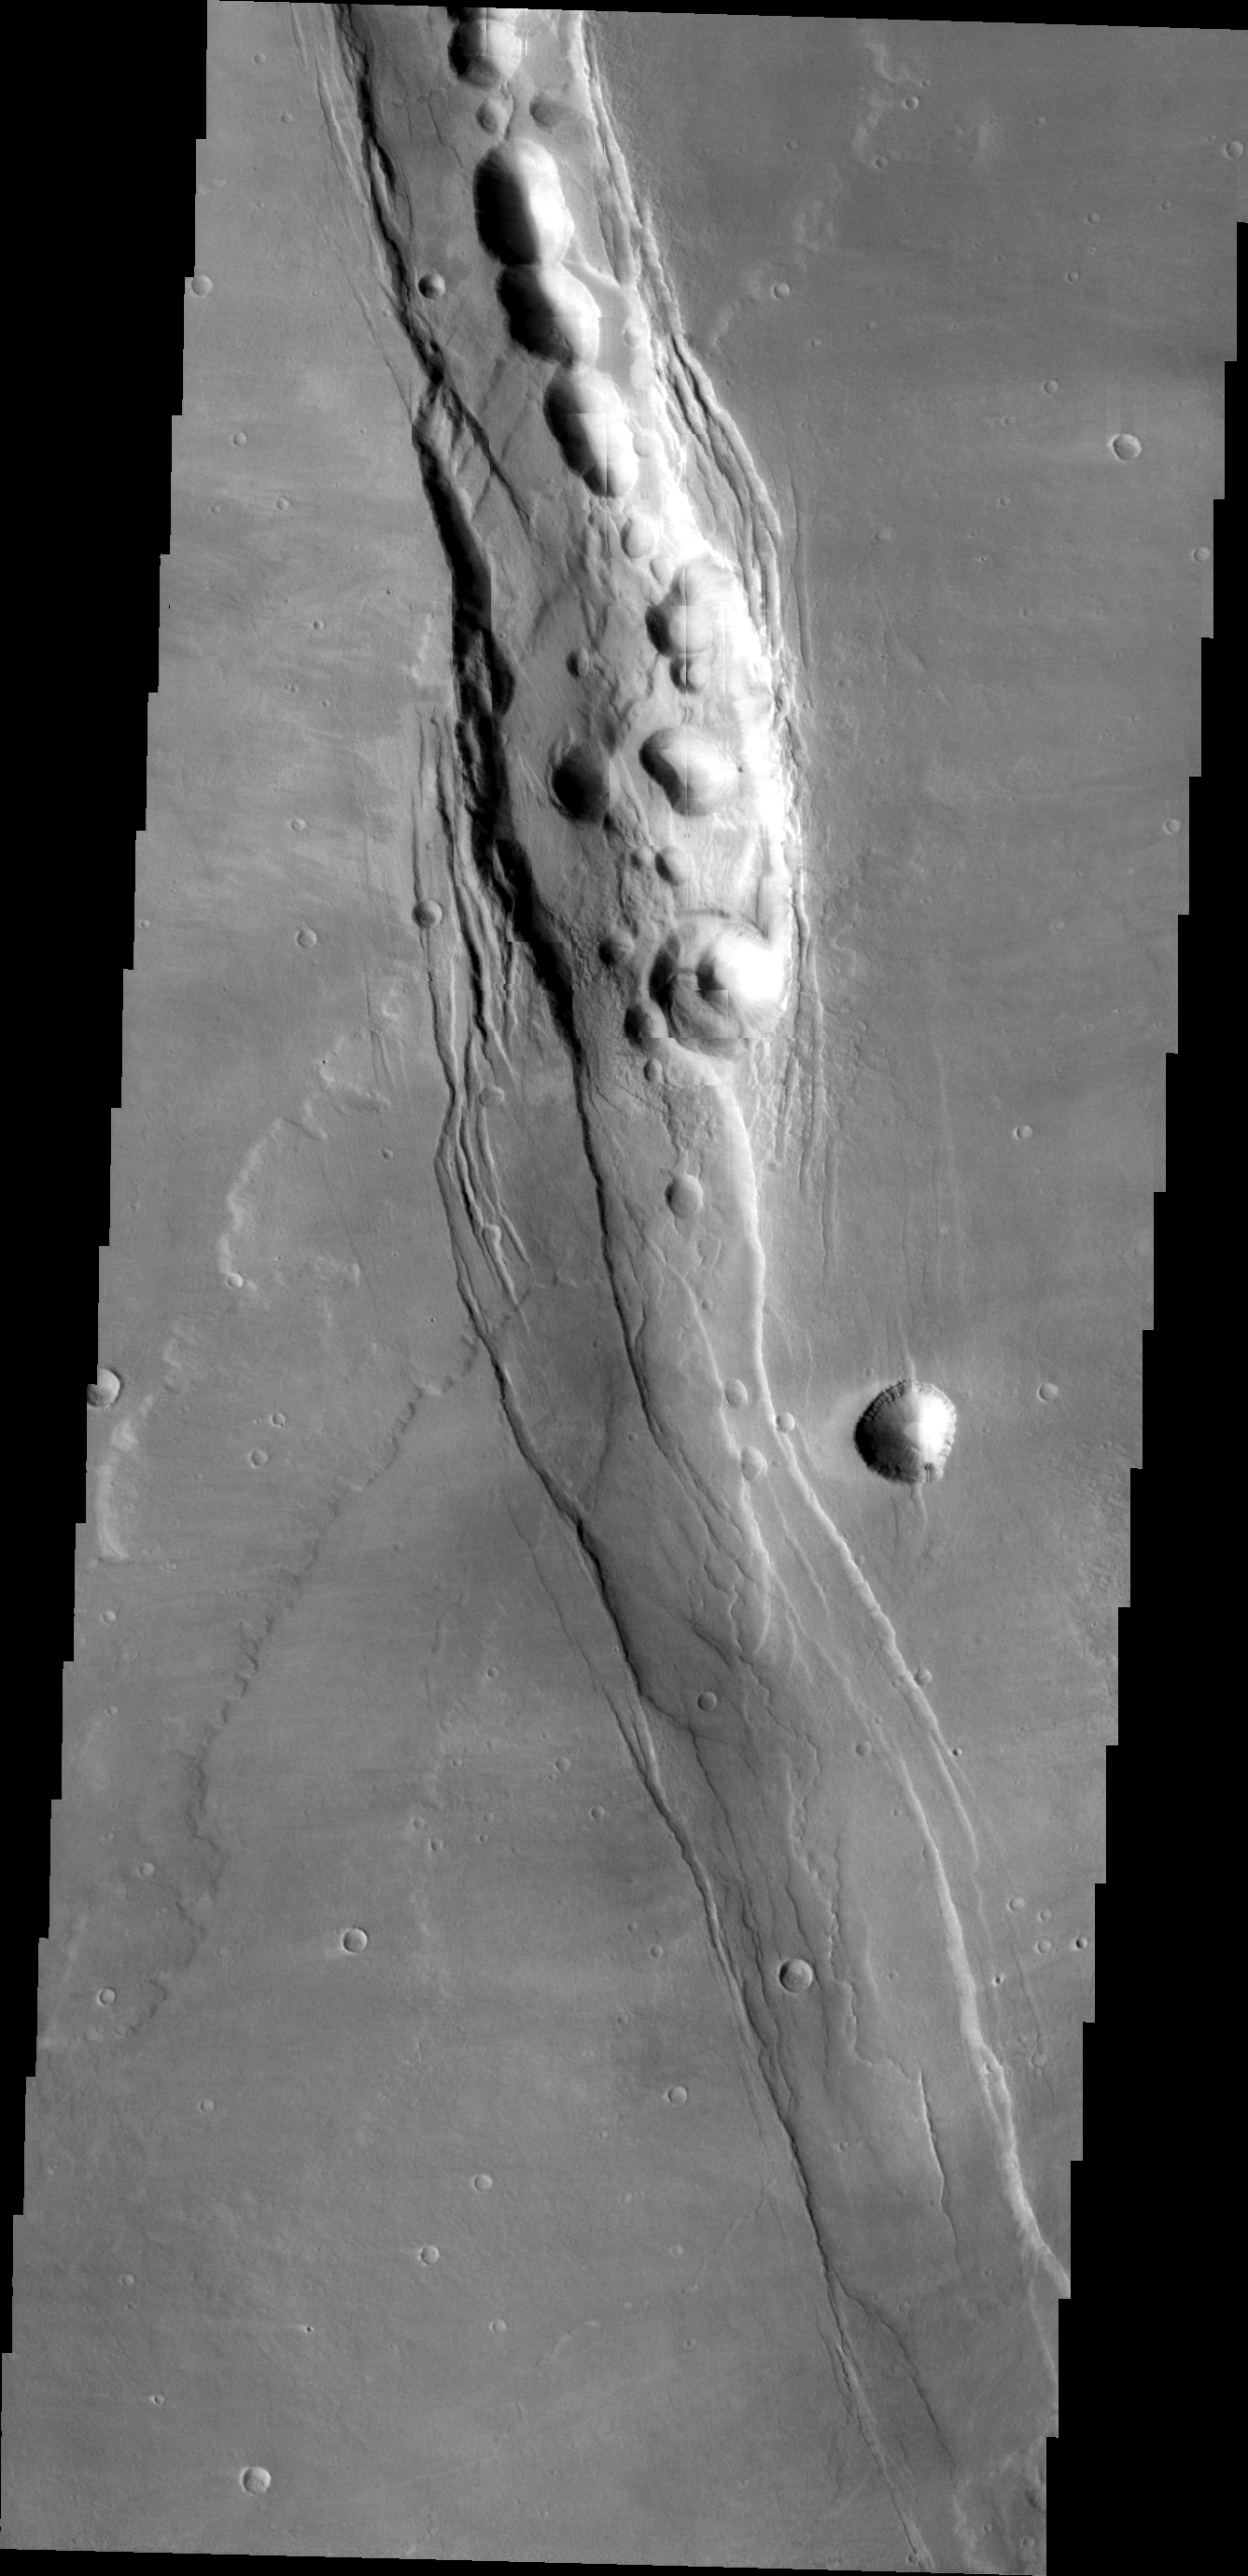

Alba Mons

This VIS image of the southwestern flank of Alba Mons shows lava flows and collapse features.

Image information: VIS instrument. Latitude 35.6N, Longitude 241.8E. 22 meter/pixel resolution.

Please see the THEMIS Data Citation Note for details on crediting THEMIS images.

Note: this THEMIS visual image has not been radiometrically nor geometrically calibrated for this preliminary release. An empirical correction has been performed to remove instrumental effects. A linear shift has been applied in the cross-track and down-track direction to approximate spacecraft and planetary motion. Fully calibrated and geometrically projected images will be released through the Planetary Data System in accordance with Project policies at a later time.

NASA’s Jet Propulsion Laboratory manages the 2001 Mars Odyssey mission for NASA’s Office of Space Science, Washington, D.C. The Thermal Emission Imaging System (THEMIS) was developed by Arizona State University, Tempe, in collaboration with Raytheon Santa Barbara Remote Sensing. The THEMIS investigation is led by Dr. Philip Christensen at Arizona State University. Lockheed Martin Astronautics, Denver, is the prime contractor for the Odyssey project, and developed and built the orbiter. Mission operations are conducted jointly from Lockheed Martin and from JPL, a division of the California Institute of Technology in Pasadena.

Credit: NASA/JPL/ASU